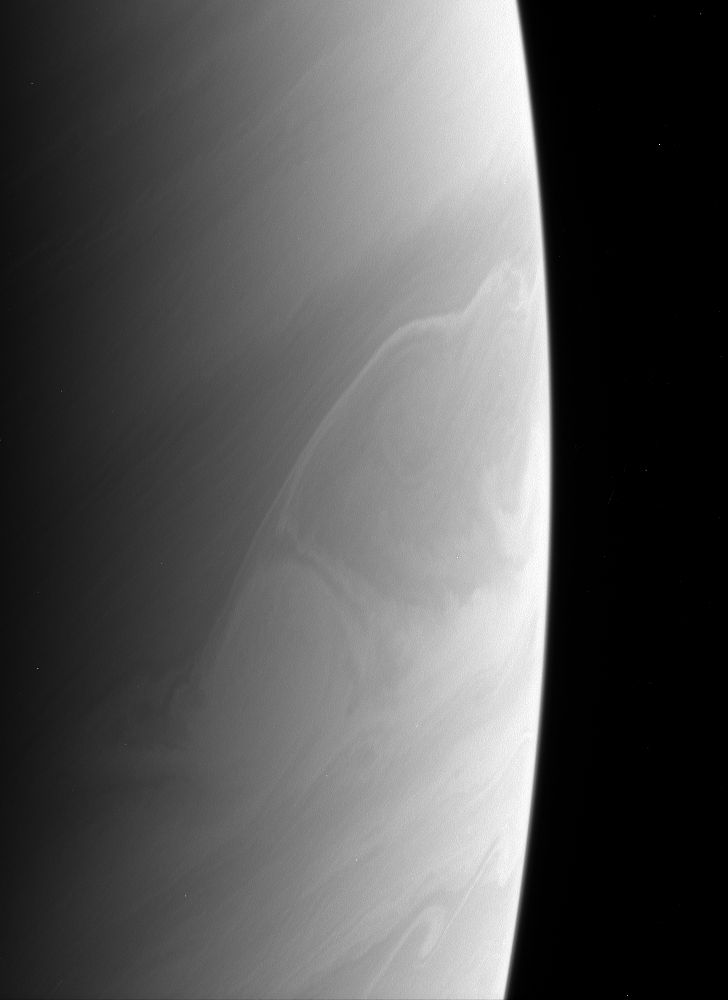

Curious Clouds

Saturn’s atmosphere produces beautiful and sometimes perplexing features. Is the bright feature below center a rare crossing of a feature from a zone to a belt, or is it an illusion created by different cloud layers at different levels? The answer is not always easy to determine.

The image was taken using a spectral filter sensitive to wavelengths of infrared light centered at 938 nanometers. The image was acquired with the Cassini spacecraft narrow-angle camera on May 12, 2006 at a distance of approximately 2.9 million kilometers (1.8 million miles) from Saturn and at a Sun-Saturn-spacecraft, or phase, angle of 145 degrees. Image scale is 17 kilometers (10 miles) per pixel.

The Cassini-Huygens mission is a cooperative project of NASA, the European Space Agency and the Italian Space Agency. The Jet Propulsion Laboratory, a division of the California Institute of Technology in Pasadena, manages the mission for NASA’s Science Mission Directorate, Washington, D.C. The Cassini orbiter and its two onboard cameras were designed, developed and assembled at JPL. The imaging operations center is based at the Space Science Institute in Boulder, Colo.

Credit: NASA/JPL/Space Science Institute